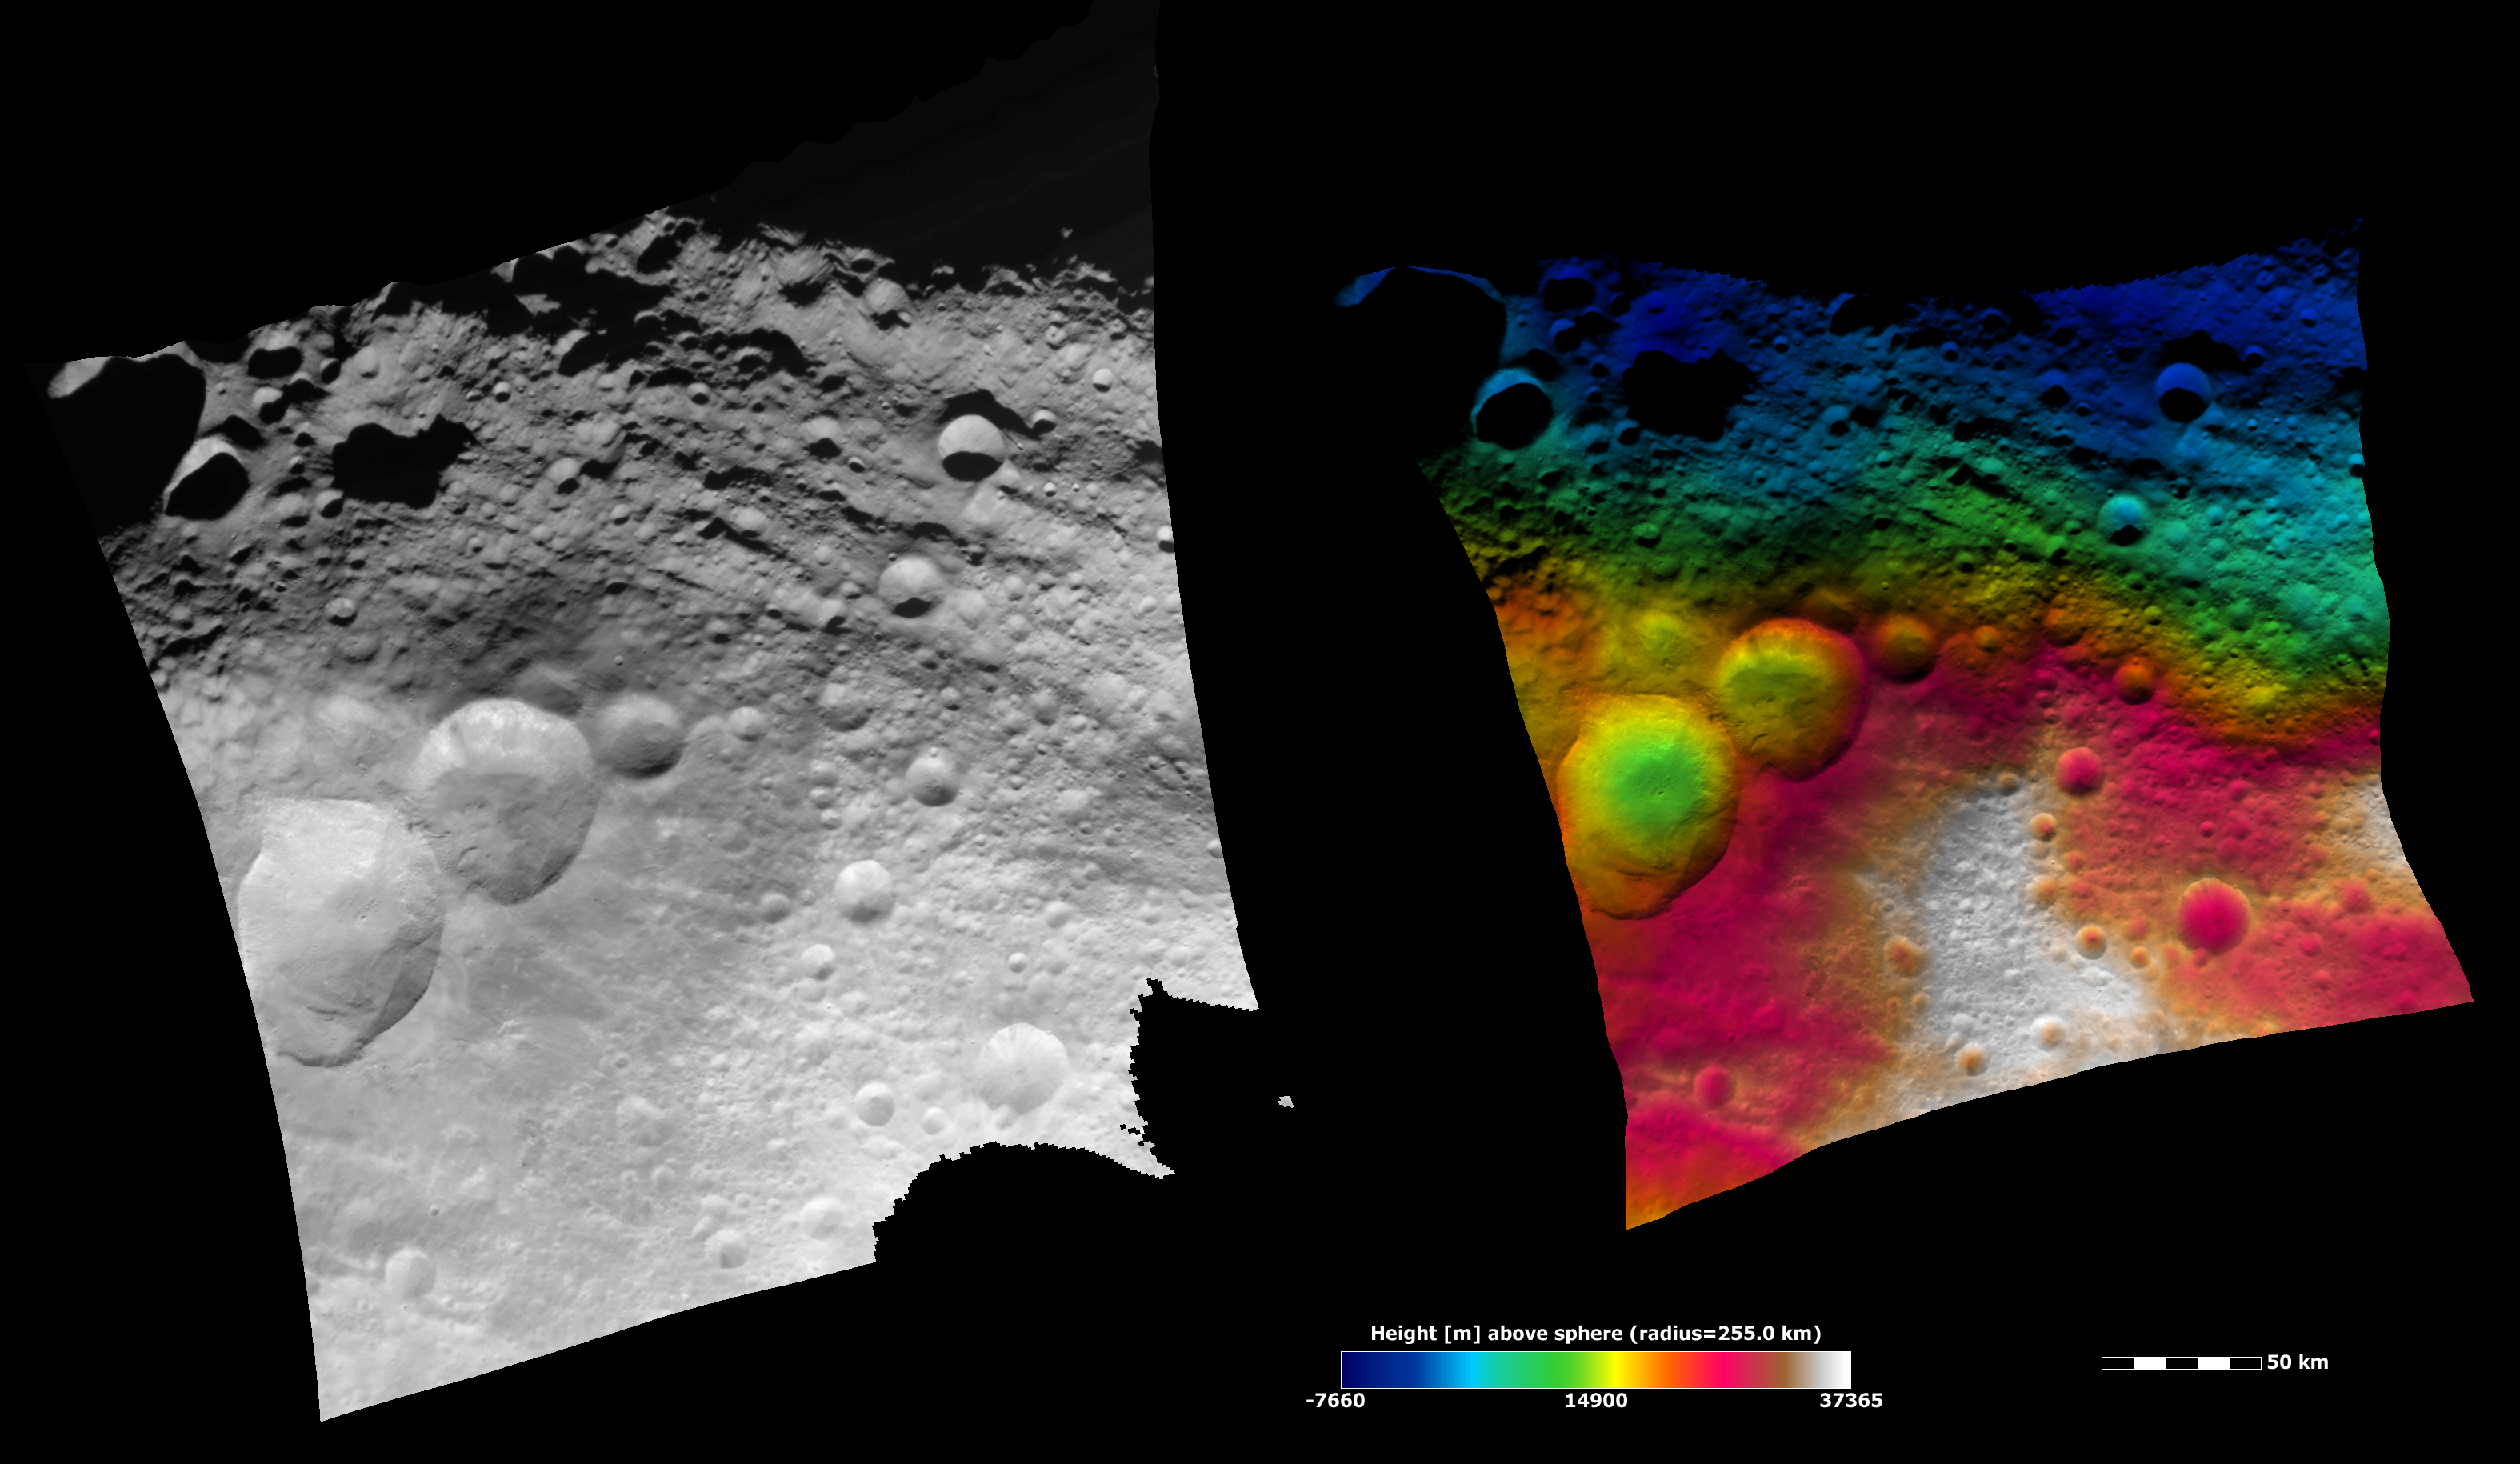

Topography of the ‘Snowman Craters’ and Surrounding Area

These Dawn FC (framing camera) images show the area surrounding the “snowman craters” in Vesta’s northern hemisphere. The “snowman craters” and their ejecta blanket are in the left of the images and there are large troughs (linear depressions) running obliquely across the top of both images. The left image is an albedo image, which is taken directly through the clear filter of the FC. Such an image shows the albedo (eg. brightness/ darkness) of the surface. The right image uses the same albedo image as its base but then a color-coded height representation of the topography is overlain onto it. The various colors correspond to the height of the area that they color. For example, the white in the bottom of the right image is the highest area and the blue areas in the top of the right image are the lowest. The topography is calculated from a set of images that were observed from different viewing directions, these are called stereo images.

NASA’s Dawn spacecraft obtained the albedo image with its framing camera on August 6th 2011. This image was taken through the camera’s clear filter. The distance to the surface of Vesta is 2740 km the image has a resolution of about 250 meters per pixel. The images are projected using a lambert-azimuthal map projection.

The Dawn mission to Vesta and Ceres is managed by NASA’s Jet Propulsion Laboratory, a division of the California Institute of Technology in Pasadena, for NASA’s Science Mission Directorate, Washington D.C. UCLA is responsible for overall Dawn mission science. Dawn’s VIR was provided by ASI, the Italian Space Agency and is managed by INAF, Italy’s National Institute for Astrophysics, in collaboration with Selex Galileo, where it was built.

Credit: NASA/JPL-Caltech/UCLA/MPS/DLR/IDA